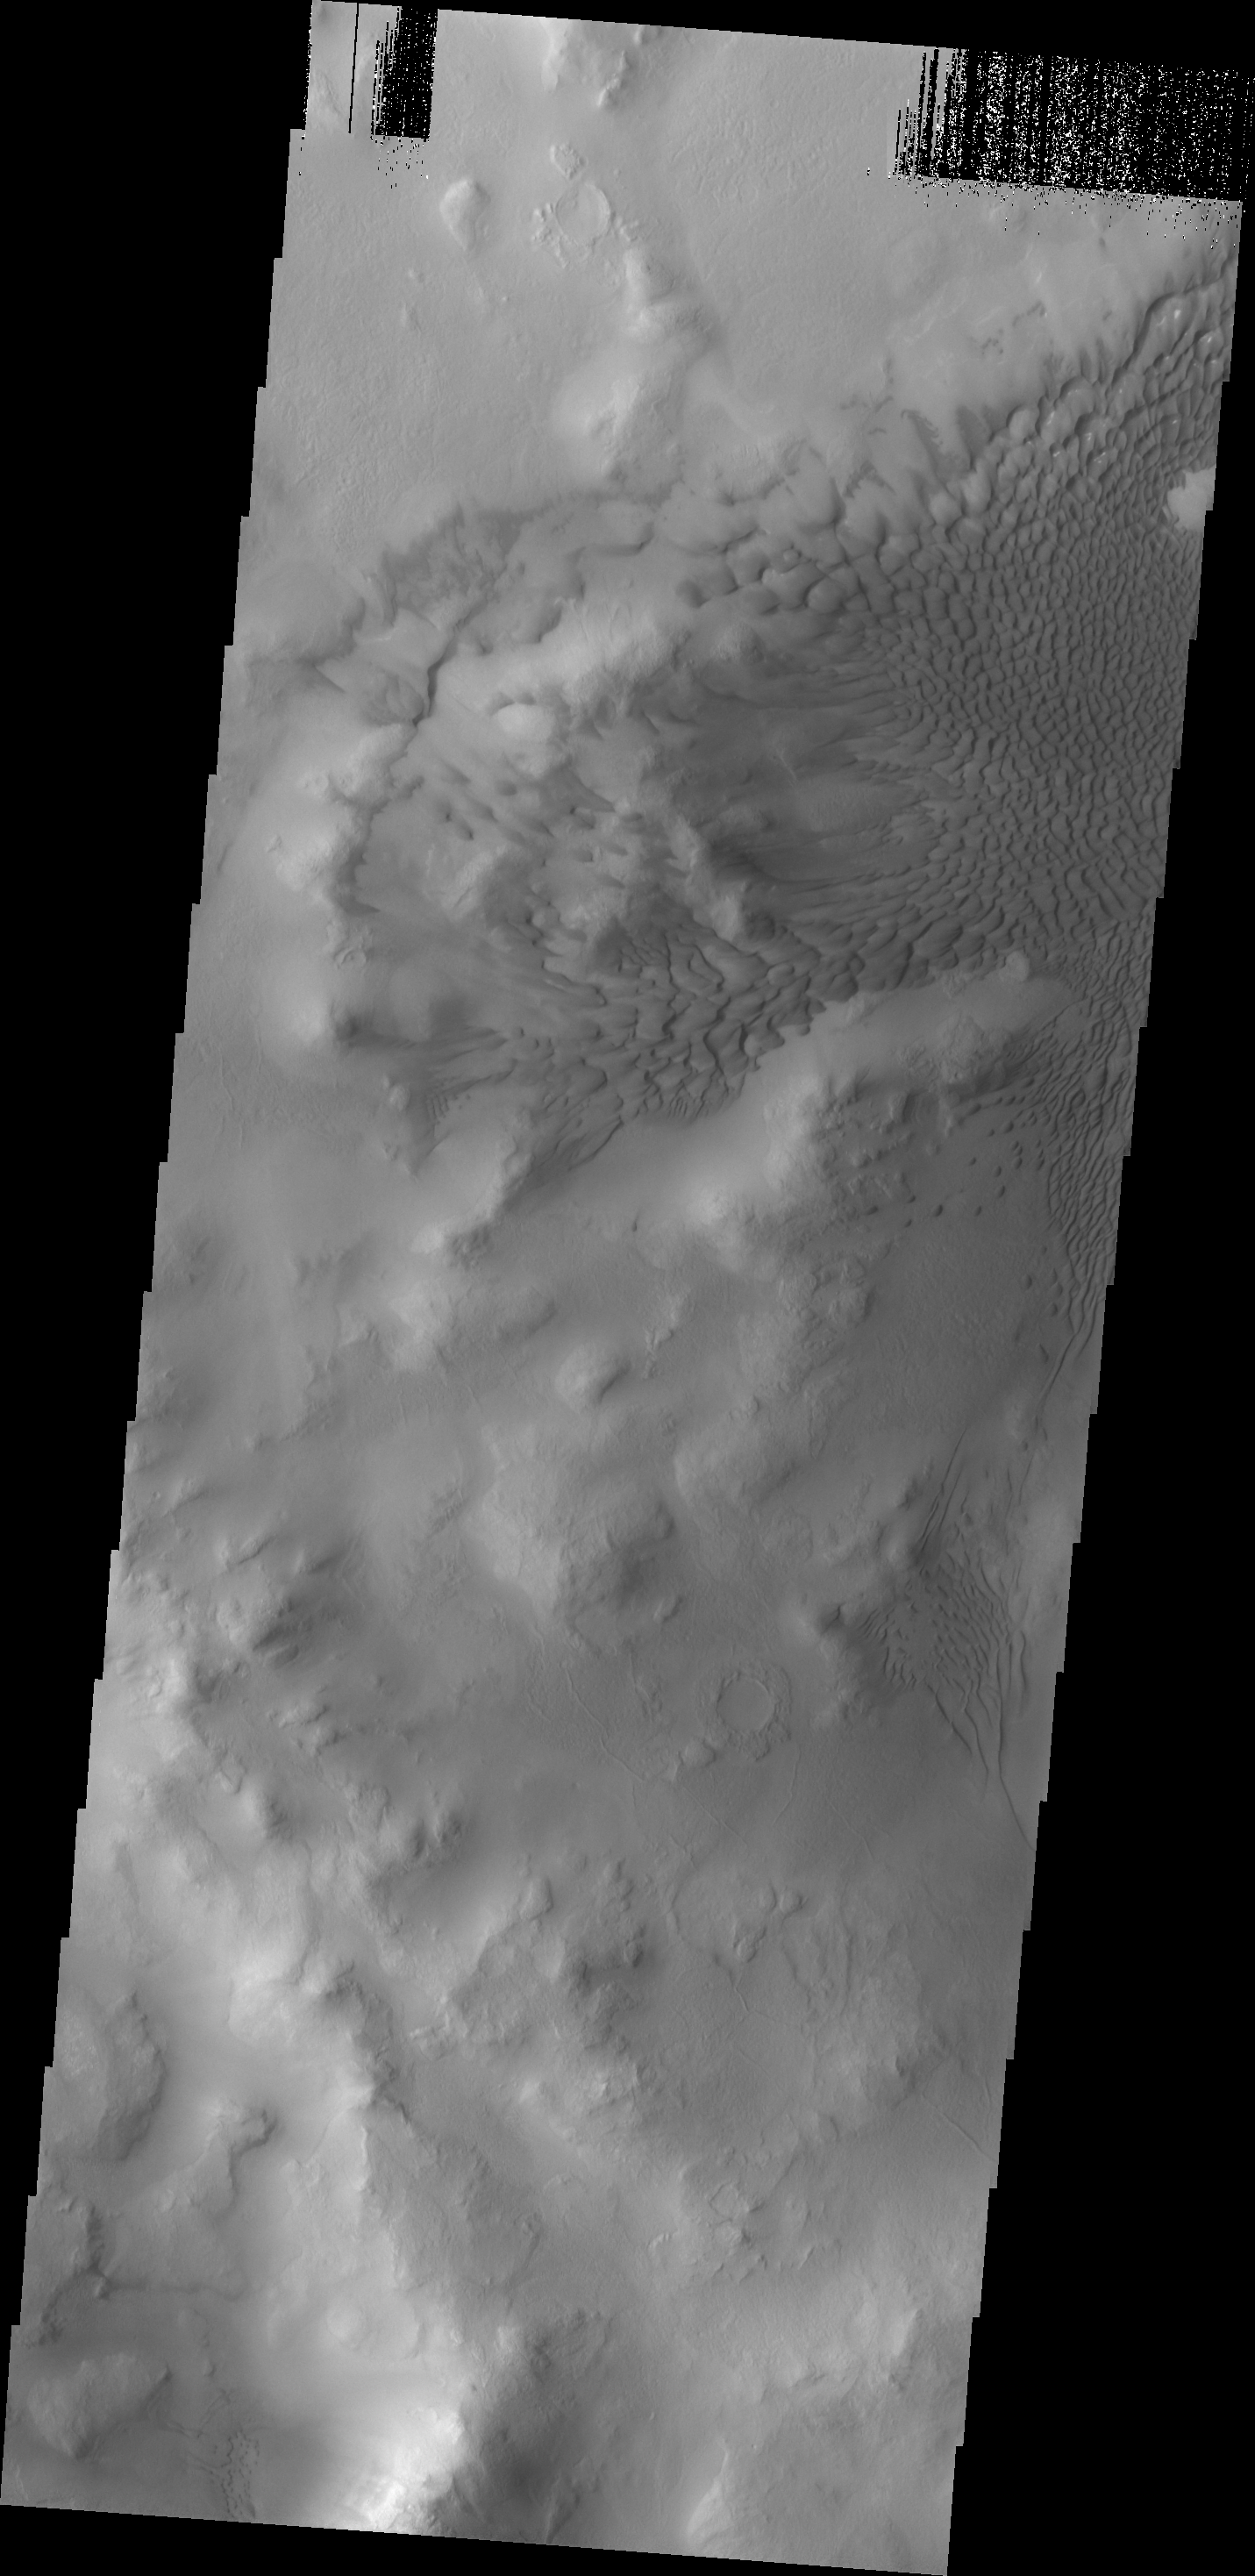

Lyot Crater Dunes

These dark sand dunes are located on the floor of Lyot Crater.

Image information: VIS instrument. Latitude 49.9N, Longitude 28.5E. 19 meter/pixel resolution.

Please see the THEMIS Data Citation Note for details on crediting THEMIS images.

Note: this THEMIS visual image has not been radiometrically nor geometrically calibrated for this preliminary release. An empirical correction has been performed to remove instrumental effects. A linear shift has been applied in the cross-track and down-track direction to approximate spacecraft and planetary motion. Fully calibrated and geometrically projected images will be released through the Planetary Data System in accordance with Project policies at a later time.

NASA’s Jet Propulsion Laboratory manages the 2001 Mars Odyssey mission for NASA’s Office of Space Science, Washington, D.C. The Thermal Emission Imaging System (THEMIS) was developed by Arizona State University, Tempe, in collaboration with Raytheon Santa Barbara Remote Sensing. The THEMIS investigation is led by Dr. Philip Christensen at Arizona State University. Lockheed Martin Astronautics, Denver, is the prime contractor for the Odyssey project, and developed and built the orbiter. Mission operations are conducted jointly from Lockheed Martin and from JPL, a division of the California Institute of Technology in Pasadena.

Credit: NASA/JPL/ASU